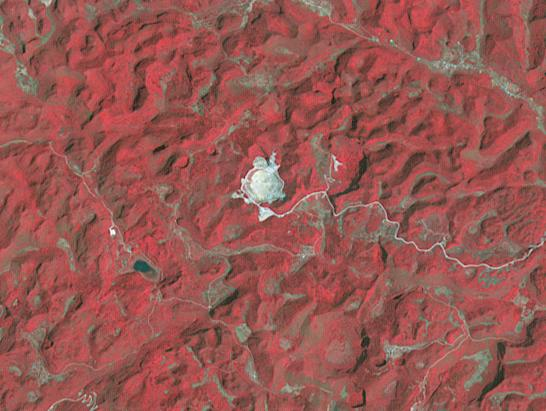

Five-Hundred-Meter Aperture Spherical Telescope, China

The Five-hundred-meter Aperture Spherical Telescope (FAST) is a radio telescope in China’s Guizhou Province. When it is completed in September, it will be the world’s second largest radio telescope, with a diameter of 500m.The largest telescope is the operating Russian RATAN-600, with a diameter of 576m. The image was acquired April 14, 2013, covers an area of 6.2 by 8.2 km, and is located at 25.7 degrees north, 106.9 degrees east.

With its 14 spectral bands from the visible to the thermal infrared wavelength region and its high spatial resolution of 15 to 90 meters (about 50 to 300 feet), ASTER images Earth to map and monitor the changing surface of our planet. ASTER is one of five Earth-observing instruments launched Dec. 18, 1999, on Terra. The instrument was built by Japan’s Ministry of Economy, Trade and Industry. A joint U.S./Japan science team is responsible for validation and calibration of the instrument and data products.

The broad spectral coverage and high spectral resolution of ASTER provides scientists in numerous disciplines with critical information for surface mapping and monitoring of dynamic conditions and temporal change. Example applications are: monitoring glacial advances and retreats; monitoring potentially active volcanoes; identifying crop stress; determining cloud morphology and physical properties; wetlands evaluation; thermal pollution monitoring; coral reef degradation; surface temperature mapping of soils and geology; and measuring surface heat balance.

The U.S. science team is located at NASA’s Jet Propulsion Laboratory, Pasadena, Calif. The Terra mission is part of NASA’s Science Mission Directorate, Washington, D.C.

Credit: NASA/METI/AIST/Japan Space Systems, and U.S./Japan ASTER Science Team